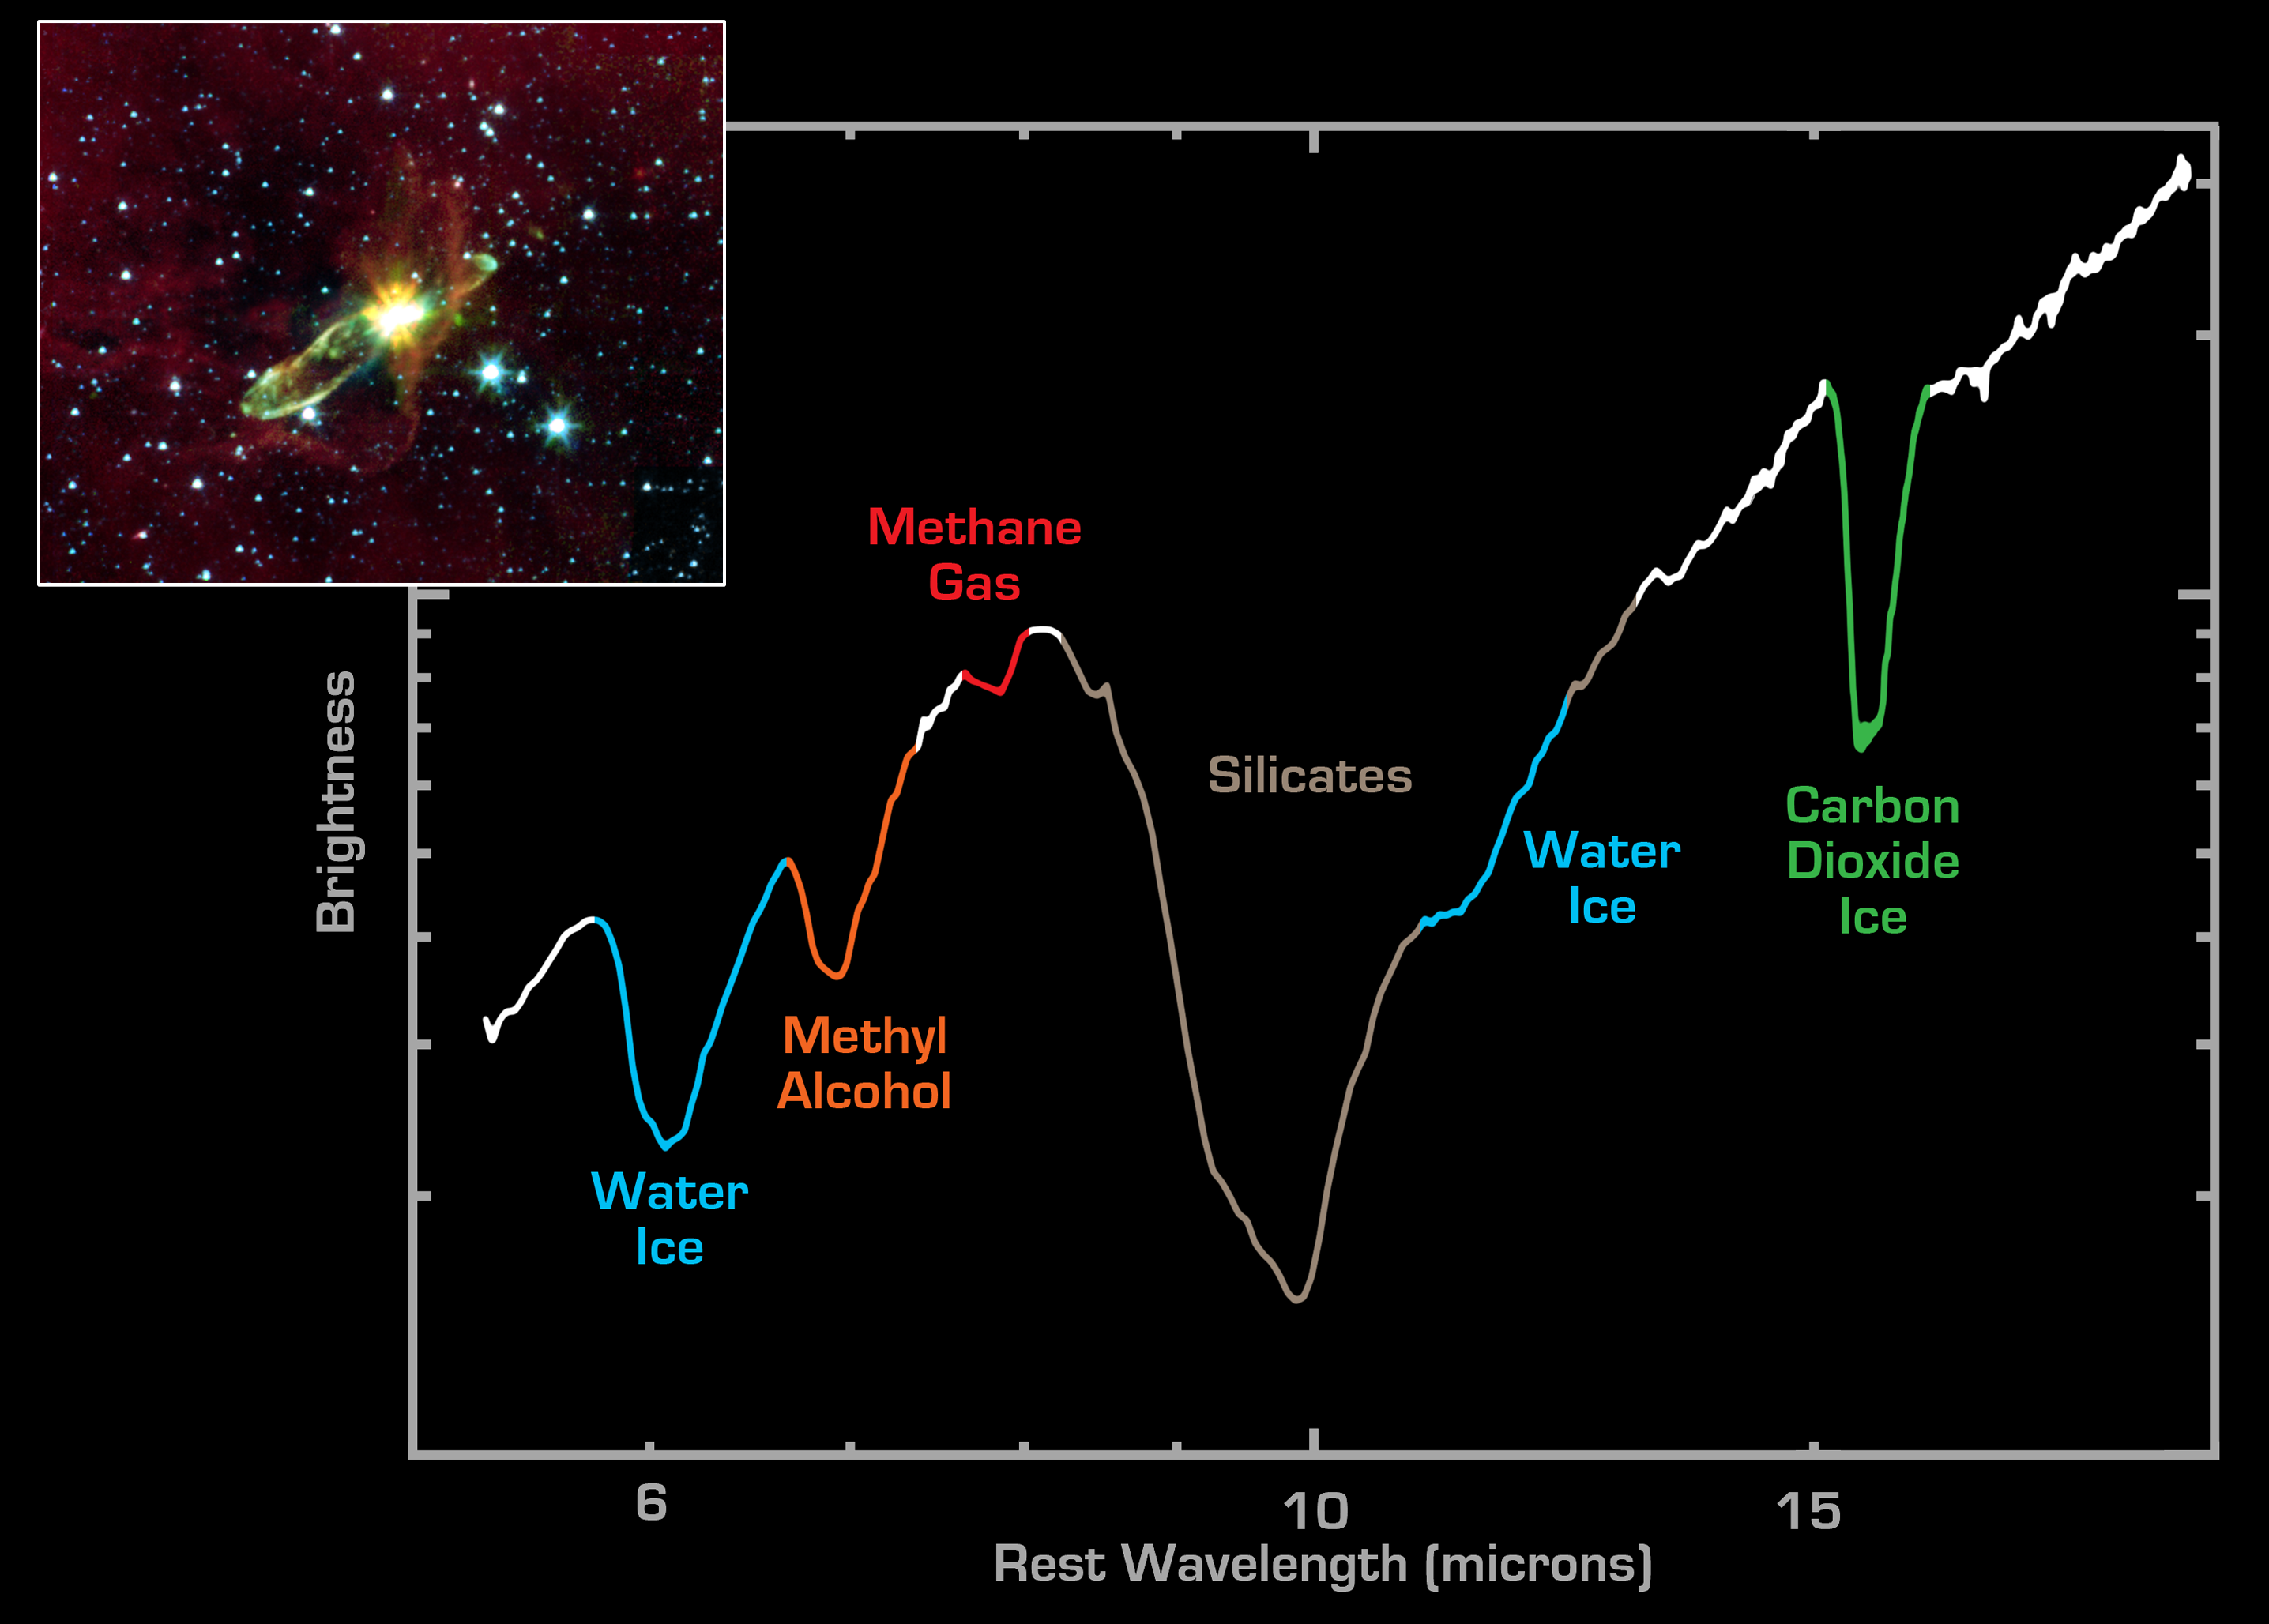

Spectrum from Embedded Star in Herbig-Haro 46/47

NASA’s Spitzer Space Telescope has lifted the cosmic veil to see an otherwise hidden newborn star, while detecting the presence of water and carbon dioxide ices, as well as organic molecules. Using near-infrared light, Spitzer pierces through an optically dark cloud to detect the embedded outflow in an object called HH 46/47. Herbig-Haro (HH) objects are bright, nebulous regions of gas and dust that are usually buried within dark dust clouds. They are formed when supersonic gas ejected from a forming protostar, or embryonic star, interacts with the surrounding interstellar medium. These young stars are often detected only in the infrared.

HH 46/47 is a striking example of a low mass protostar ejecting a jet and creating a bipolar, or two-sided, outflow. The central protostar lies inside a dark cloud (known as a ‘Bok globule’) which is illuminated by the nearby Gum Nebula. Located at a distance of 1140 light-years and found in the constellation Vela, the protostar is hidden from view in the visible-light image (inset). With Spitzer, the star and its dazzling jets of molecular gas appear with clarity.

The Spitzer image (inset) was obtained with the infrared array camera and is a three-color mosaic. Emission at 3.6 microns is shown as blue, emission from 4.5 and 5.8 microns has been combined as green, and 8.0 micron emission is depicted as red. The 8-micron channel of the camera is sensitive to emission from polycyclic aromatic hydrocarbons. These organic molecules, comprised of carbon and hydrogen, are excited by the surrounding radiation field and become luminescent, accounting for the reddish cloud. Note that the boundary layer of the 8-micron mission corresponds to the lower right edge of the dark cloud in the visible-light picture.

The primary image shows a spectrum obtained with Spitzer’s infrared spectrograph instrument, stretching from wavelengths of 5.5 microns (left) to 20 microns (right). Spectra are graphical representations of a celestial object’s unique blend of light. Characteristic patterns, or fingerprints, within the spectra allow astronomers to identify the object’s chemical composition.

The broad depression in the center of the spectrum signifies the presence of silicates, which are chemically similar to beach sand. The depth of the silicate absorption feature indicates that the dusty cocoon surrounding the embedded protostar star is extremely thick Other absorption dips are produced by water ice (blue) and carbon dioxide ice (green). The fact that water and carbon dioxide appear in solid form suggests that the material immediately surrounding the protostar is cold. In addition, the Spitzer spectrum includes the chemical signatures of methane (purple) and methyl alcohol (tan).

Credit: NASA/JPL/Caltech